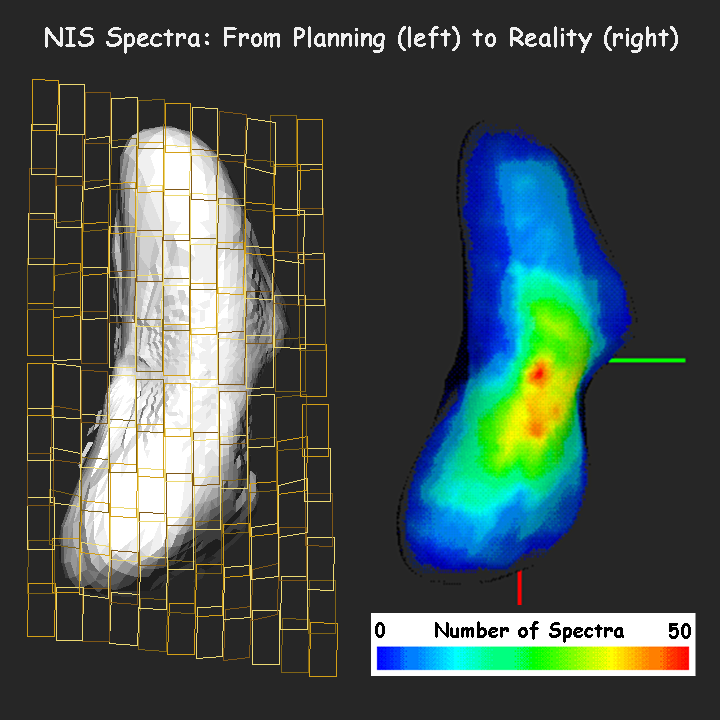

NEAR: From Planning to Data Analysis

Planning and acquiring observations from NEAR’s Near-Infrared Spectrometer (NIS) is a complex process that requires a detailed understanding of the strange shape and the rotational state of Eros. On February 13-14, 2000, just before insertion into Eros orbit, NEAR passed between Eros and the Sun. This geometry is called a low phase angle. It is optimum for spectroscopic observations, so at that time NIS obtained some of its most valuable data. To plan these activities in the preceding months, the NEAR science team developed a series of global NIS observation sequences like the one depicted in the left image. Here, NIS was instructed to scan its mirror back and forth across Eros while the spacecraft did a slow slew from top to bottom. The image shows the predicted coverage as viewed from directly over the north pole of a computerized “shape model” of Eros. Many such observation sequences were performed flawlessly on the spacecraft during the “low phase-angle flyby,” and the highest-quality spectra were combined to show the resulting NIS coverage of Eros in the map on the right. The green and red regions show areas at high northern latitudes with the best coverage by NIS. Analysis of the NIS spectra is providing clues about the mineralogy and composition of Eros, and perhaps its early history and evolution.

Built and managed by The Johns Hopkins University Applied Physics Laboratory, Laurel, Maryland, NEAR was the first spacecraft launched in NASA’s Discovery Program of low-cost, small-scale planetary missions. See the NEAR web page at http://near.jhuapl.edu/ for more details.

Credit: NASA/JPL/JHUAPL